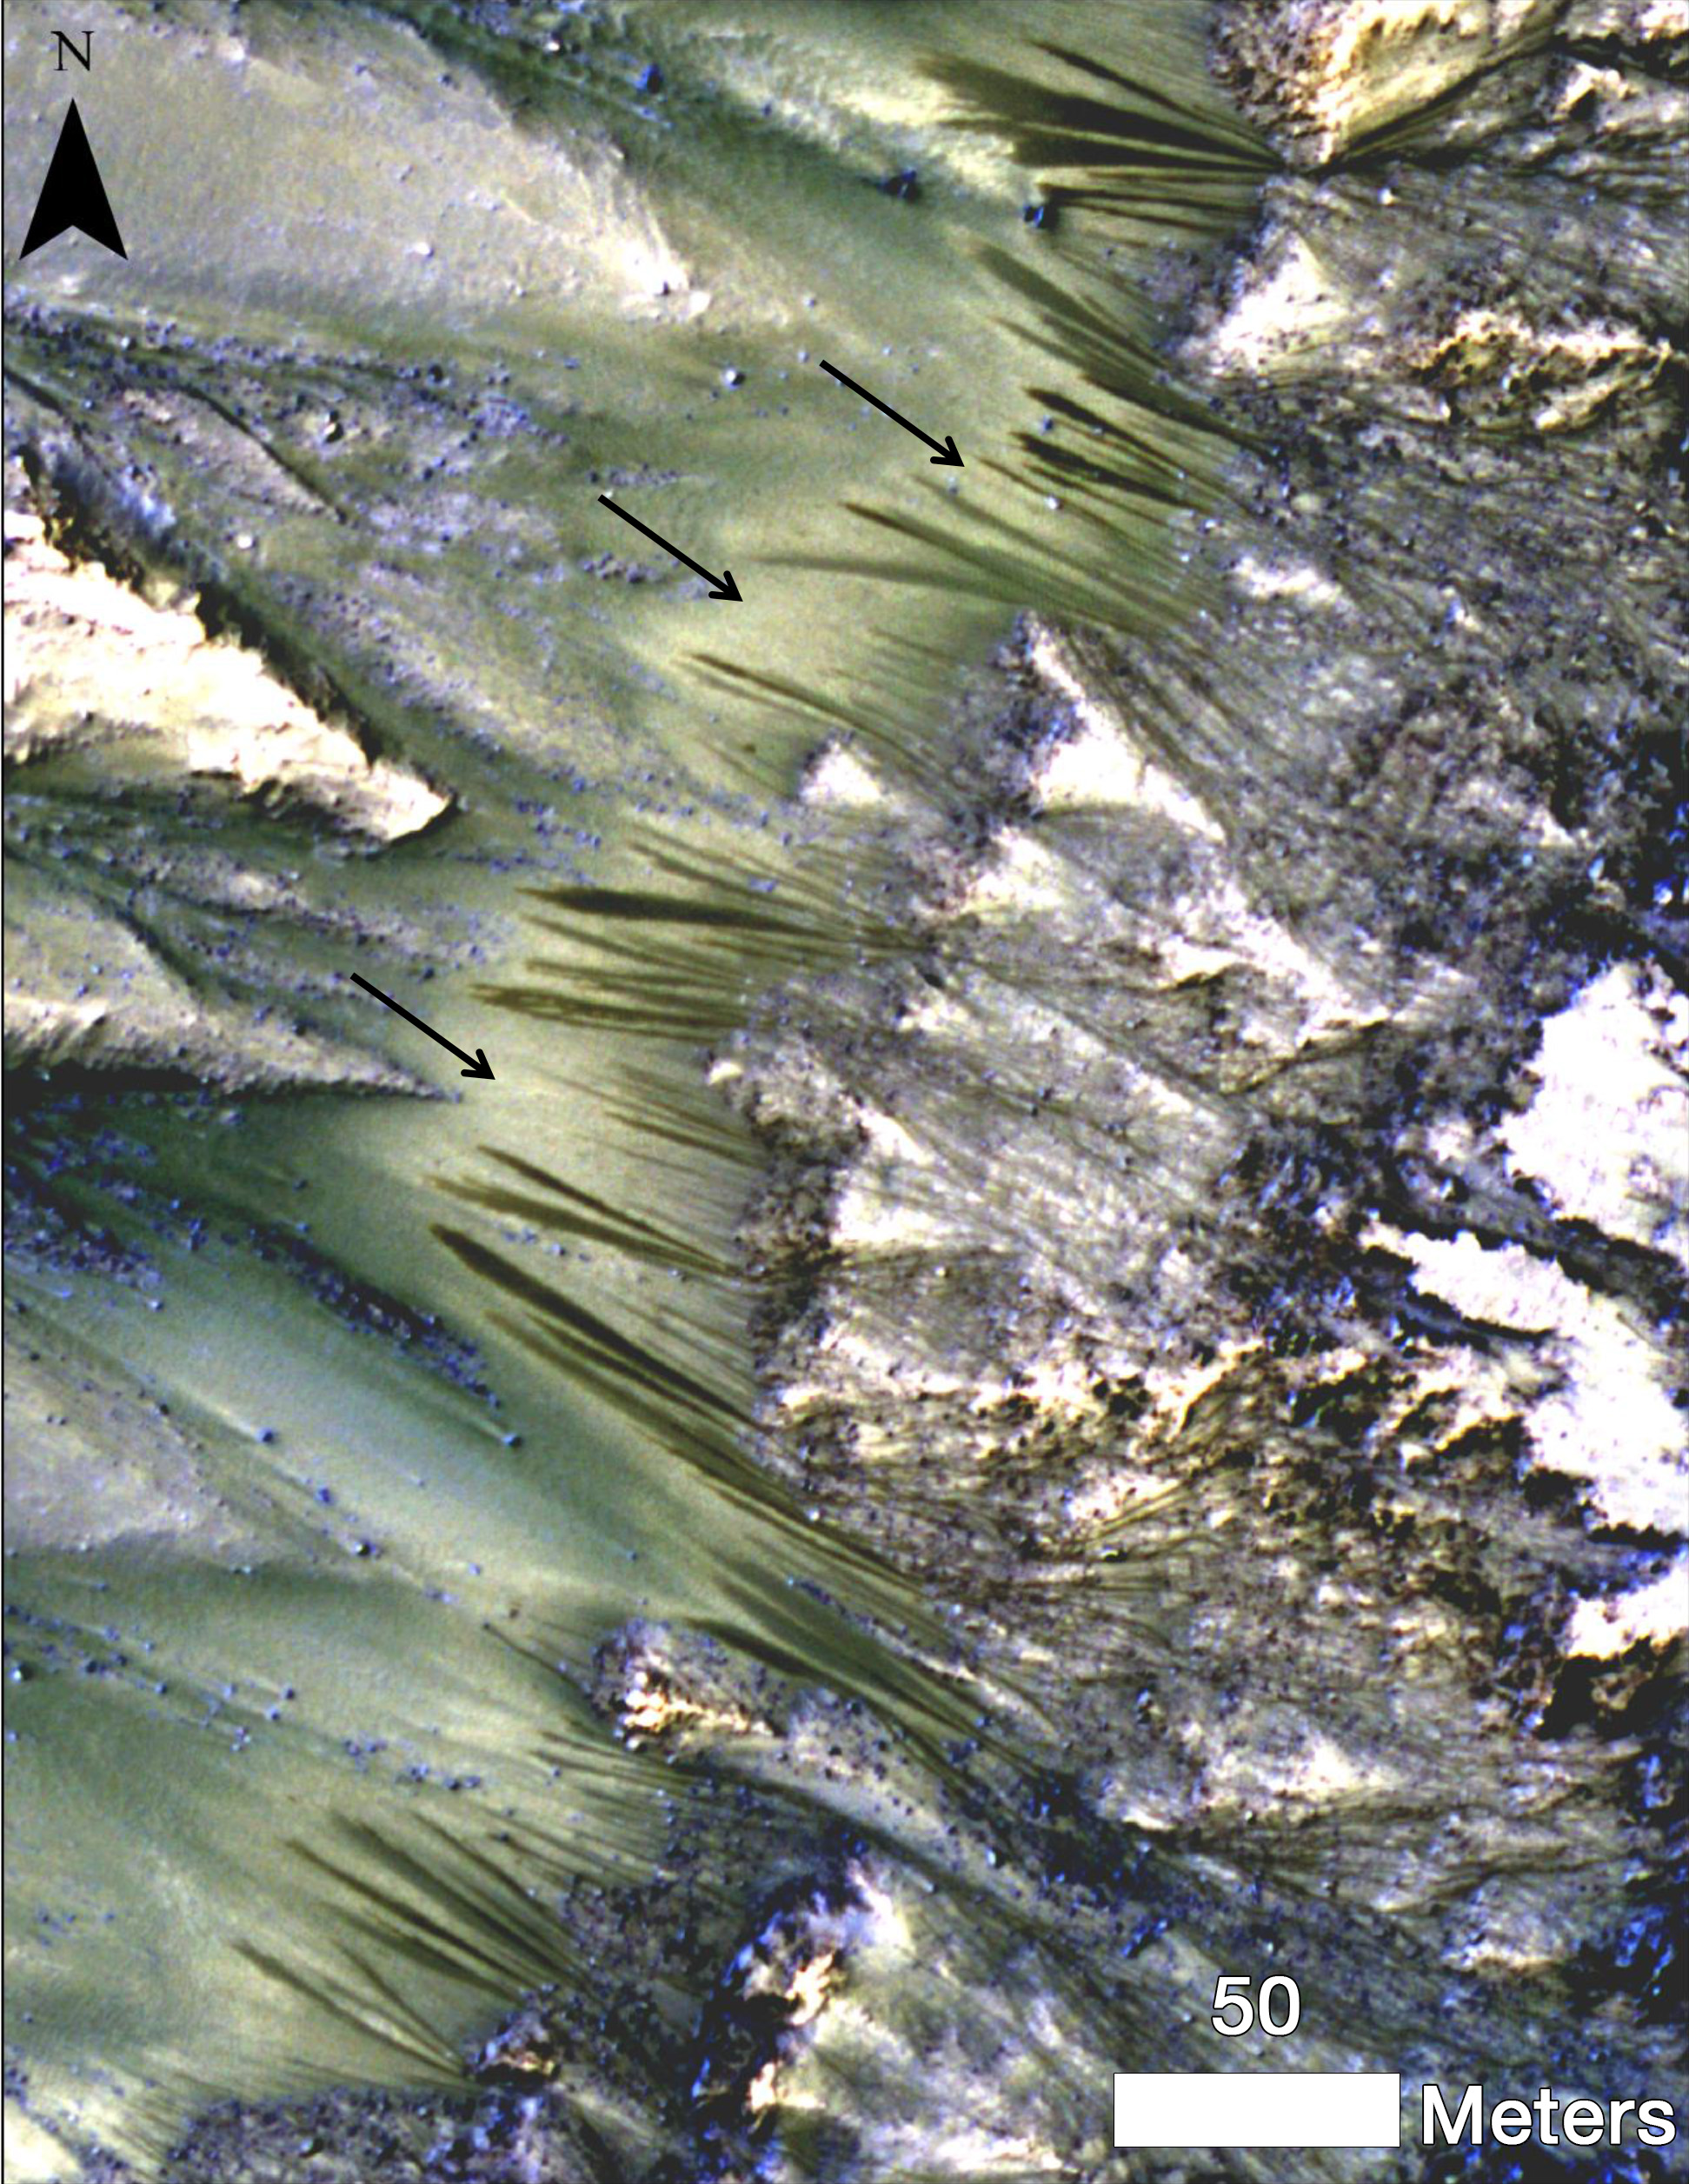

Warm-Season Flows on Martian Slope

Dark, seasonal flows emanate from bedrock exposures at Palikir Crater on Mars in this image from the High Resolution Imaging Science Experiment (HiRISE) camera on NASA’s Mars Reconnaissance Orbiter. These flows, now documented at several places on Mars, form and grow during warm seasons when surface temperature is warm enough for salty ice to melt, and then fade or completely disappear in the colder season.

The location of this site is about 41.6 degrees south latitude, 202.3 degrees east longitude. The season was summer on southern Mars when this image was taken on June 27, 2011. Three arrows point to bright, smooth fans left behind by flows. The scale bar at lower right indicates 50 meters (164 feet). North is up.

These dark, warm-season flows are called “recurring slope lineae” or RSL. Researchers are using observations from Mars orbiters to study the possibility that RSL result from action of salty liquid water. Examples of RSL sites observed over a sequence of seasons are at PIA14472 and PIA14475.

This image, included in a paper by Lujendra Ojha of the Georgia Institute of Technology, Atlanta, and co-authors in Geophysical Research Letters, is one product from the HiRISE observation catalogued as ESP_023045_1380. Other products from the same observation are available at http://uahirise.org/ESP_023045_1380.

The University of Arizona, Tucson, operates HiRISE, which was built by Ball Aerospace & Technologies Corp., Boulder, Colo. NASA’s Jet Propulsion Laboratory, a division of the California Institute of Technology in Pasadena, manages the Mars Reconnaissance Orbiter for NASA’s Science Mission Directorate, Washington.

Credit: NASA/JPL-Caltech/Univ. of Arizona